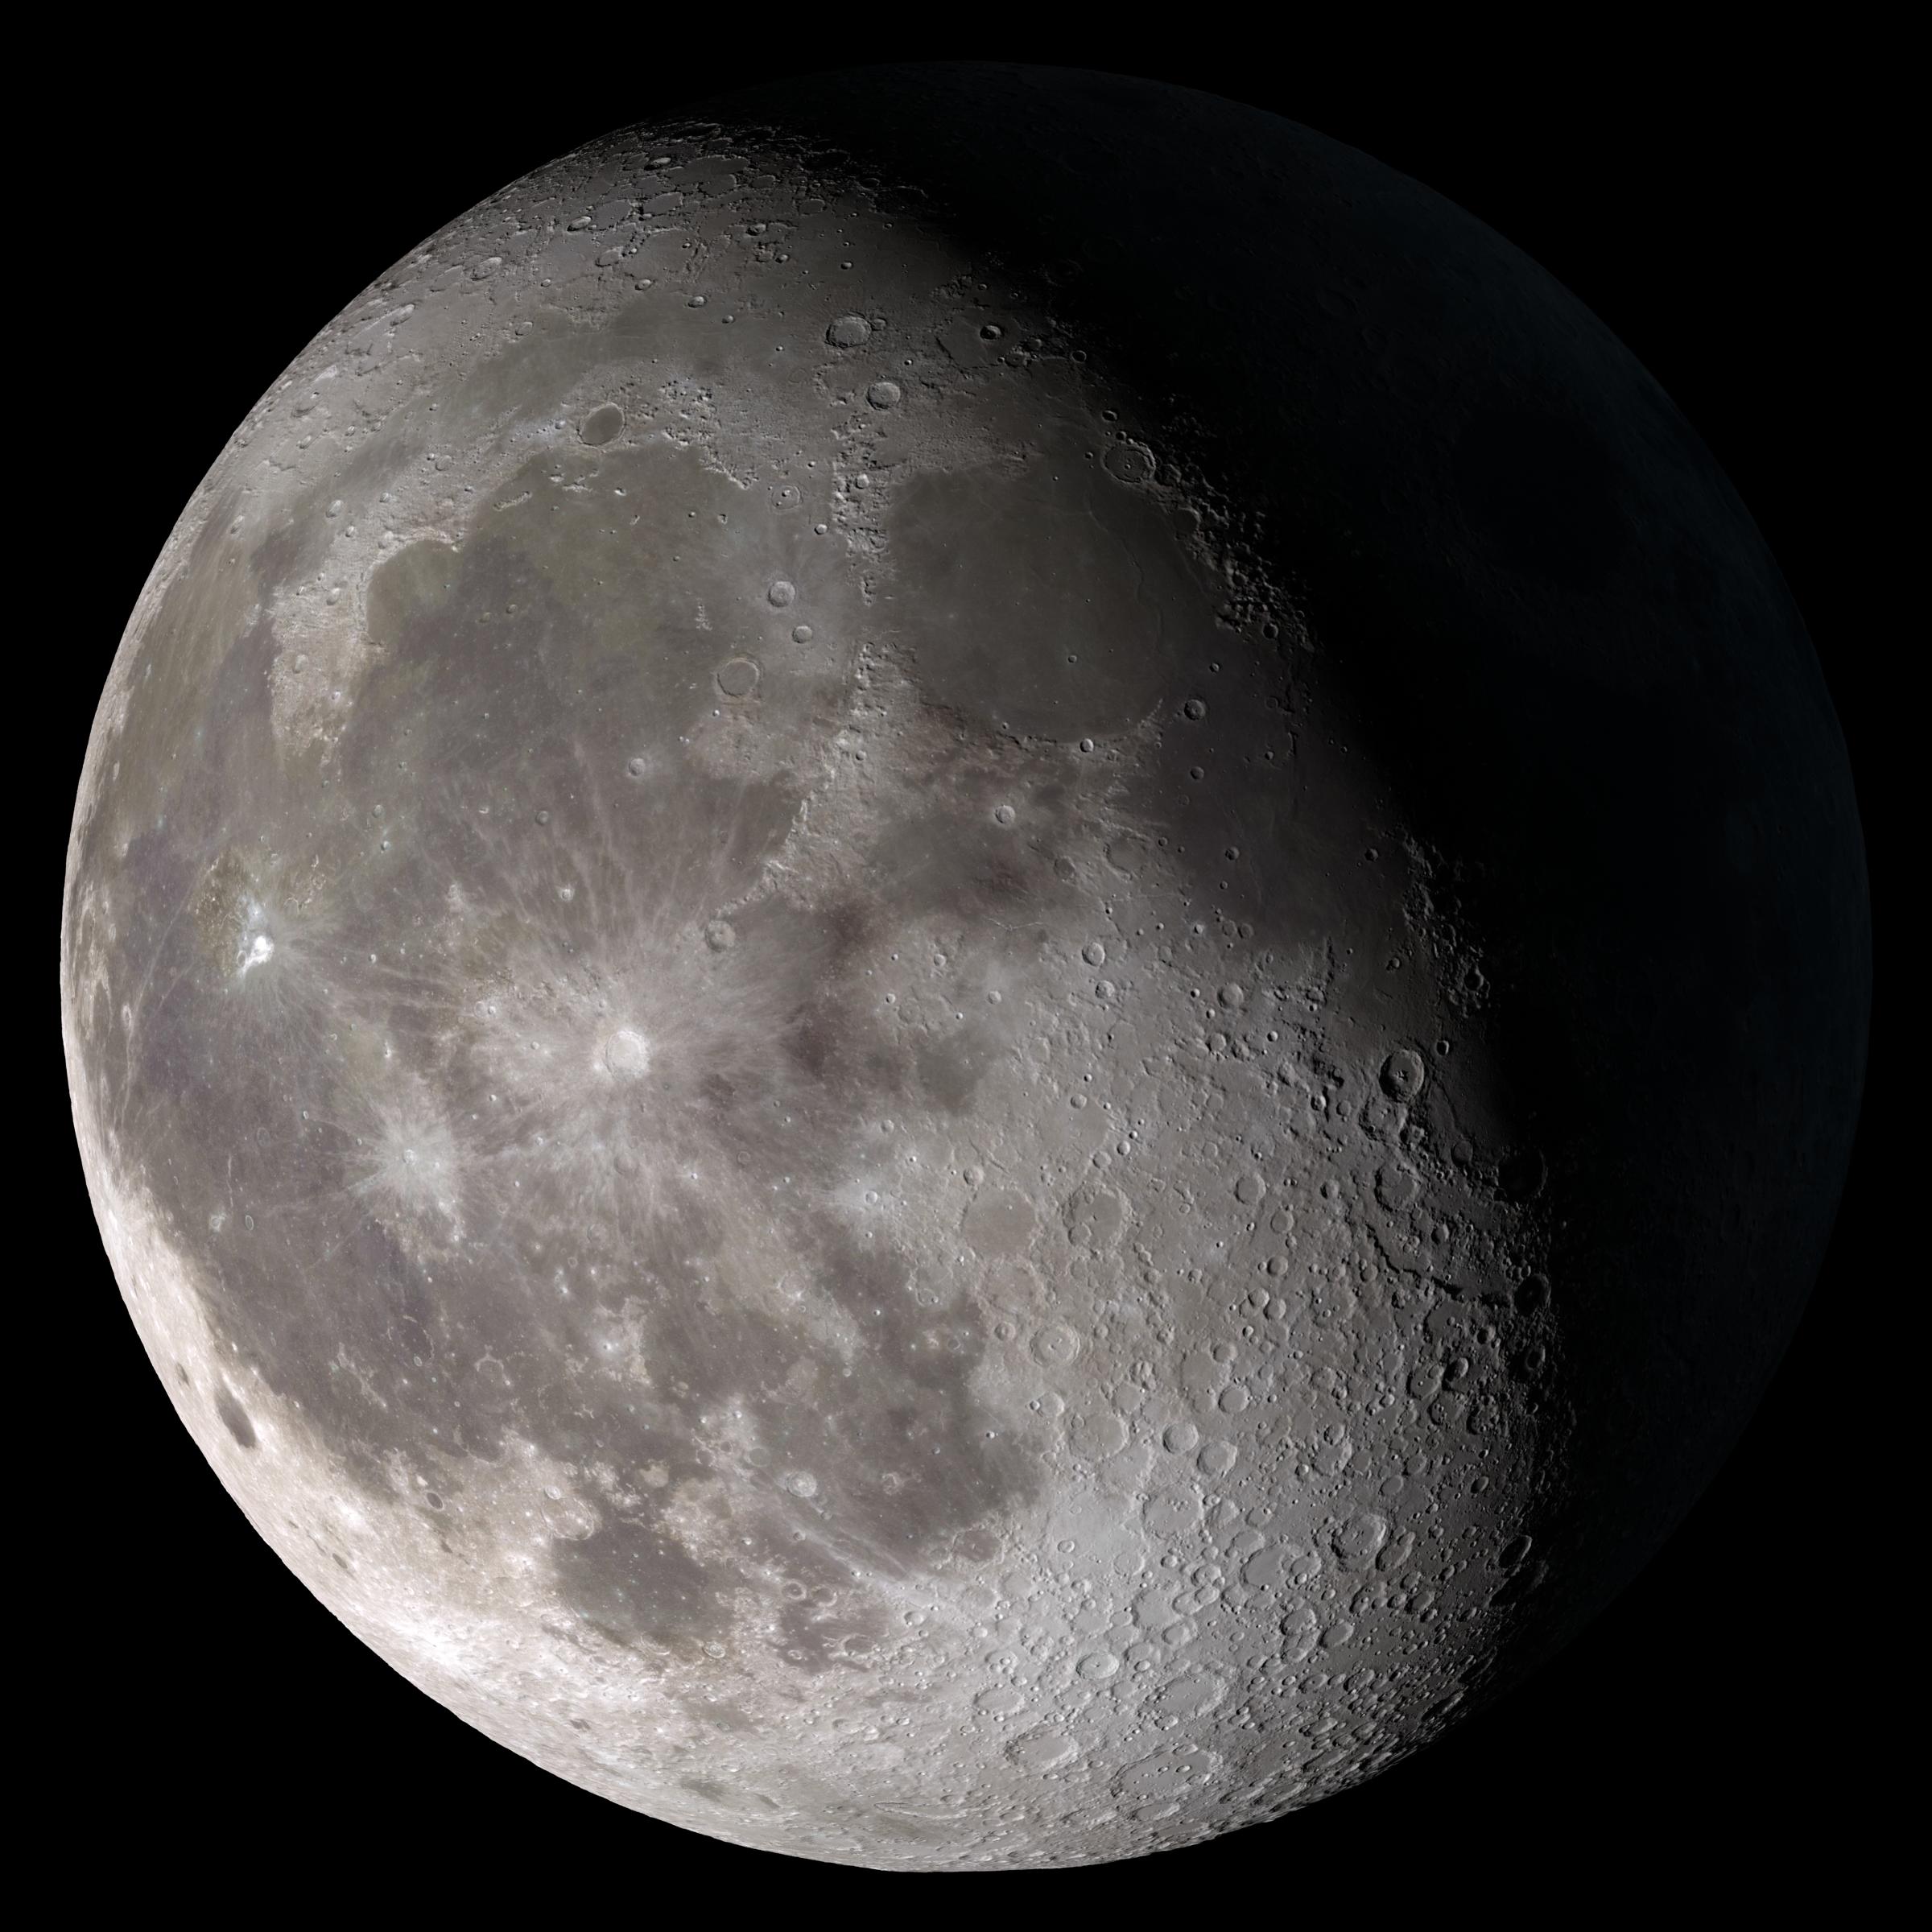

Waning Gibbous

Waning gibbous. Rises after sunset, high in the sky after midnight, visible to the southwest after sunrise. This marks the first time that accurate shadows at this level of detail are possible in such a computer simulation. The shadows are based on the global elevation map being developed from measurements by the Lunar Orbiter Laser Altimeter (LOLA) aboard the Lunar Reconnaissance Orbiter (LRO). LOLA has already taken more than 10 times as many elevation measurements as all previous missions combined. The Moon always keeps the same face to us, but not exactly the same face. Because of the tilt and shape of its orbit, we see the Moon from slightly different angles over the course of a month. When a month is compressed into 12 seconds, as it is in this animation, our changing view of the Moon makes it look like it's wobbling. This wobble is called libration. The word comes from the Latin for "balance scale" (as does the name of the zodiac constellation Libra) and refers to the way such a scale tips up and down on alternating sides. The sub-Earth point gives the amount of libration in longitude and latitude. The sub-Earth point is also the apparent center of the Moon's disk and the location on the Moon where the Earth is directly overhead. The Moon is subject to other motions as well. It appears to roll back and forth around the sub-Earth point. The roll angle is given by the position angle of the axis, which is the angle of the Moon's north pole relative to celestial north. The Moon also approaches and recedes from us, appearing to grow and shrink. The two extremes, called perigee (near) and apogee (far), differ by more than 10%. The most noticed monthly variation in the Moon's appearance is the cycle of phases, caused by the changing angle of the Sun as the Moon orbits the Earth. The cycle begins with the waxing (growing) crescent Moon visible in the west just after sunset. By first quarter, the Moon is high in the sky at sunset and sets around midnight. The full Moon rises at sunset and is high in the sky at midnight. The third quarter Moon is often surprisingly conspicuous in the daylit western sky long after sunrise. Celestial north is up in these images, corresponding to the view from the northern hemisphere. The descriptions of the print resolution stills also assume a northern hemisphere orientation. To adjust for southern hemisphere views, rotate the images 180 degrees, and substitute "north" for "south" in the descriptions.

Credit: NASA/Goddard Space Flight Center Scientific Visualization Studio